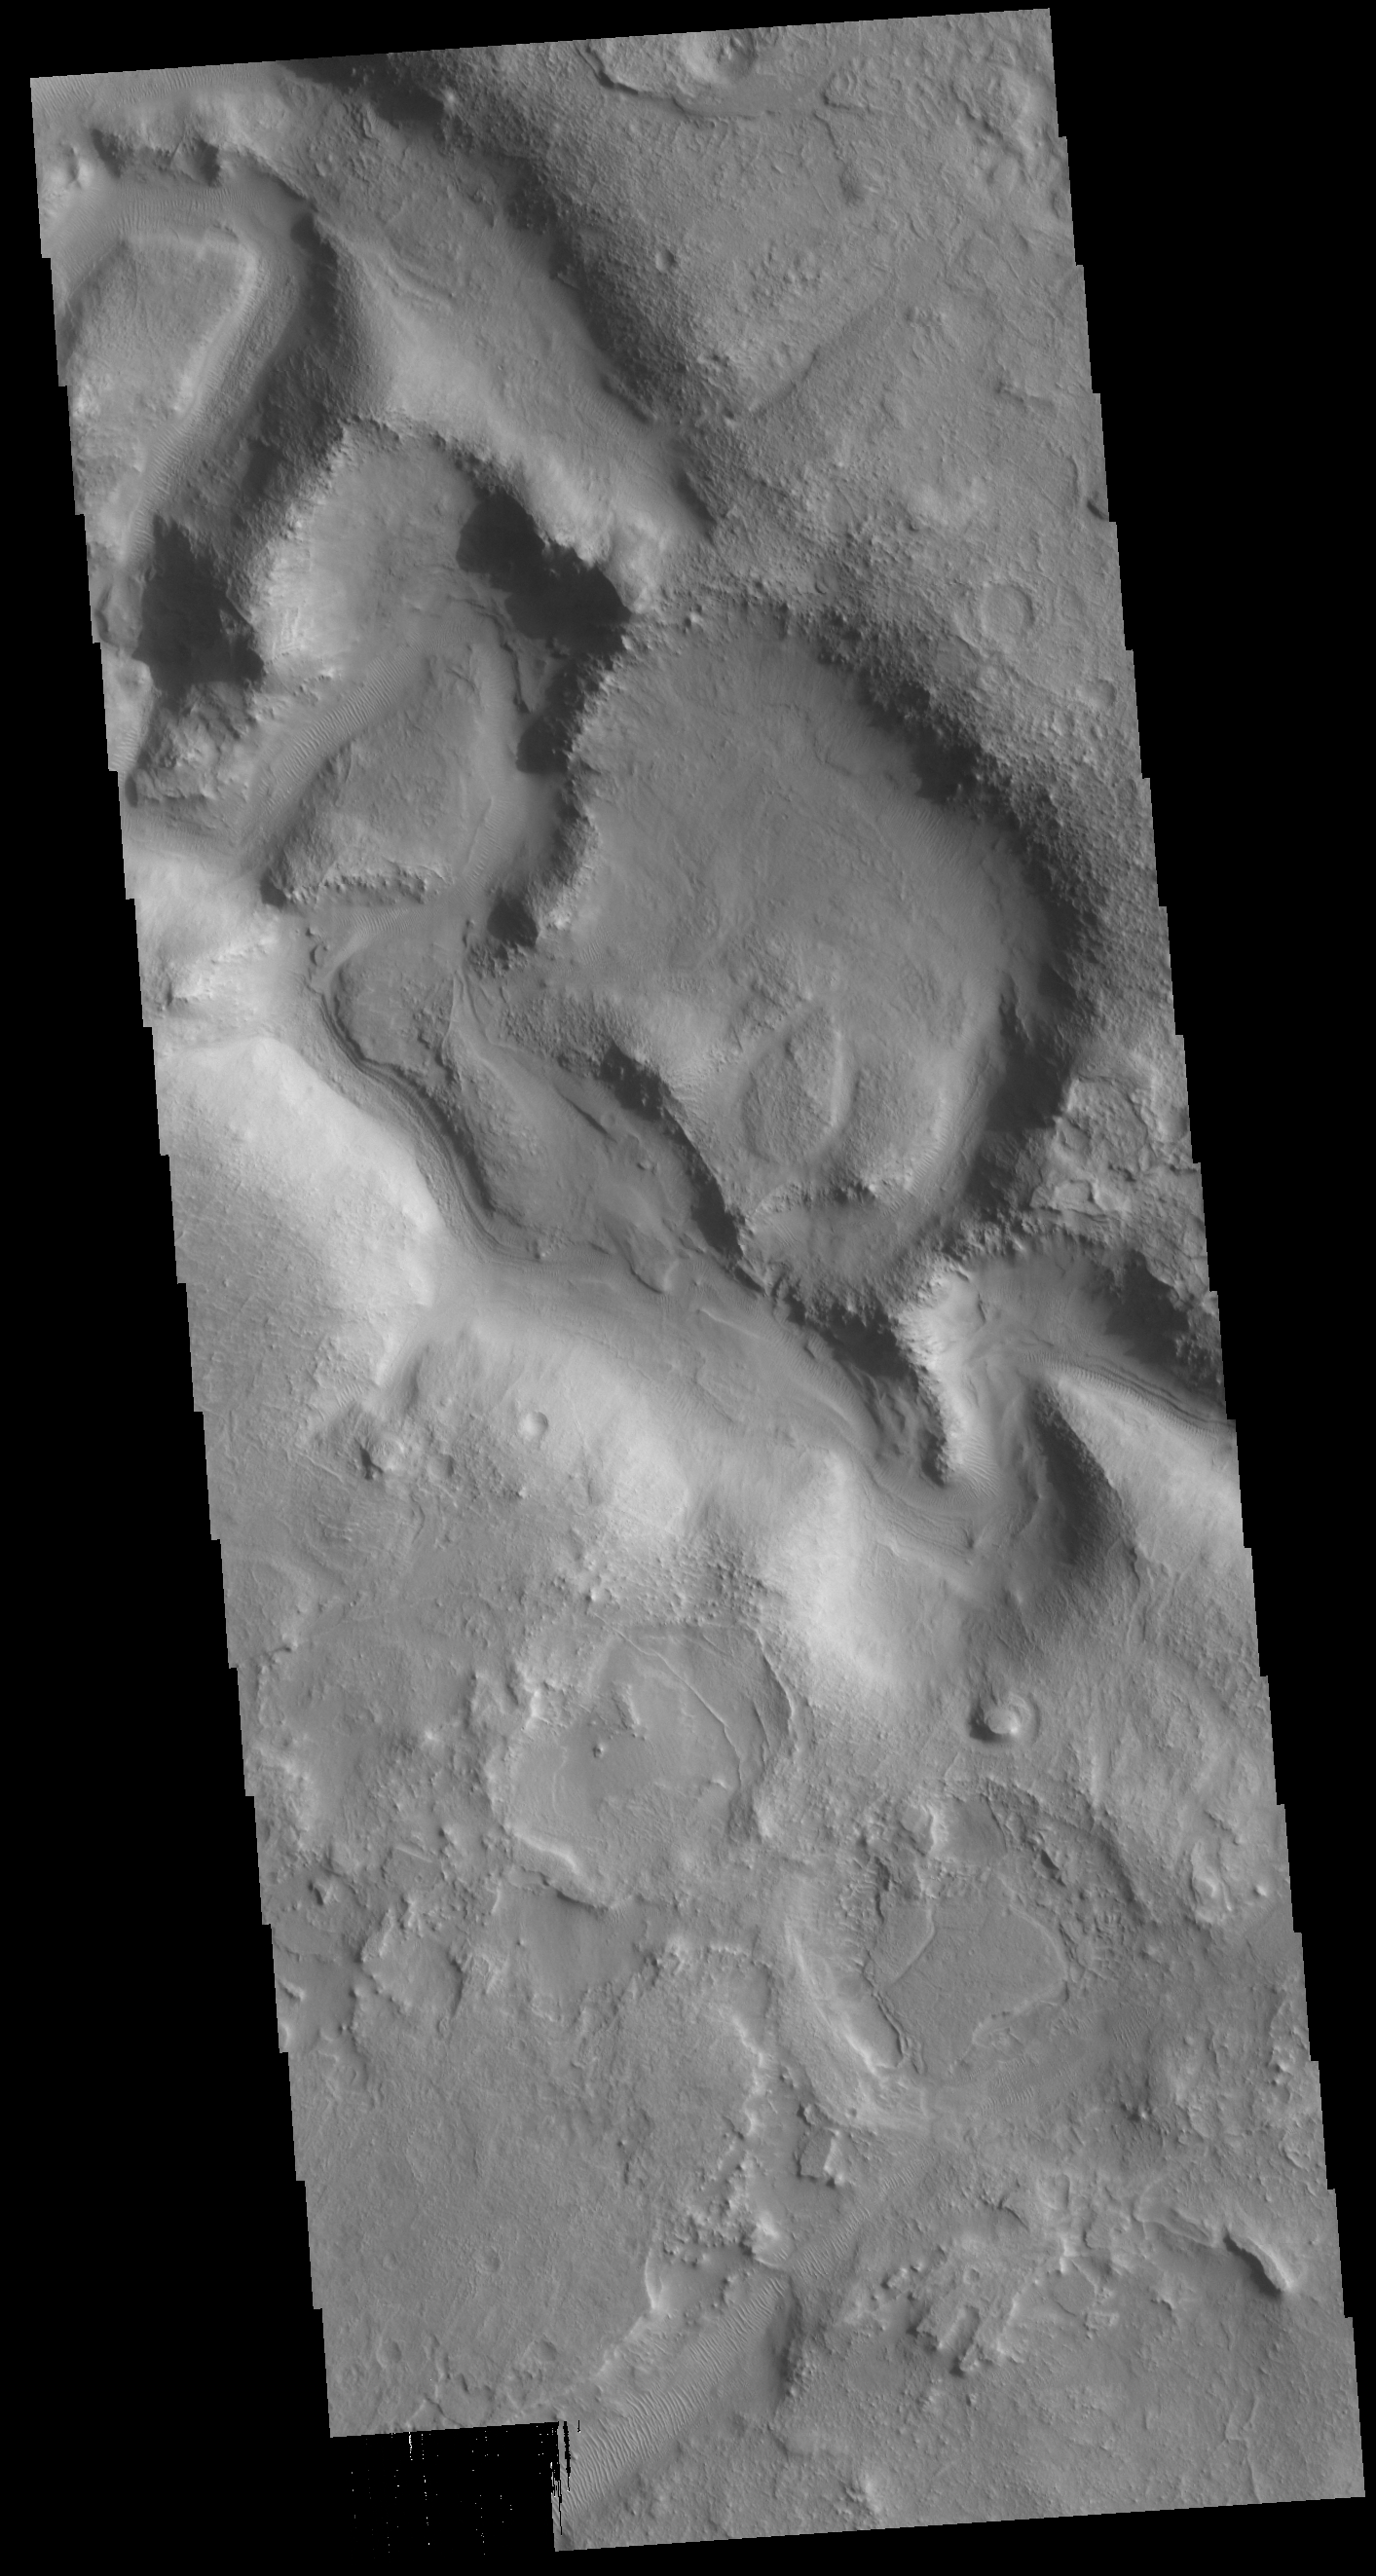

Huo Hsing Vallis

This VIS image shows part of Huo Hsing Vallis located in northern Terra Sabaea.

Credit: NASA/JPL-Caltech/ASU